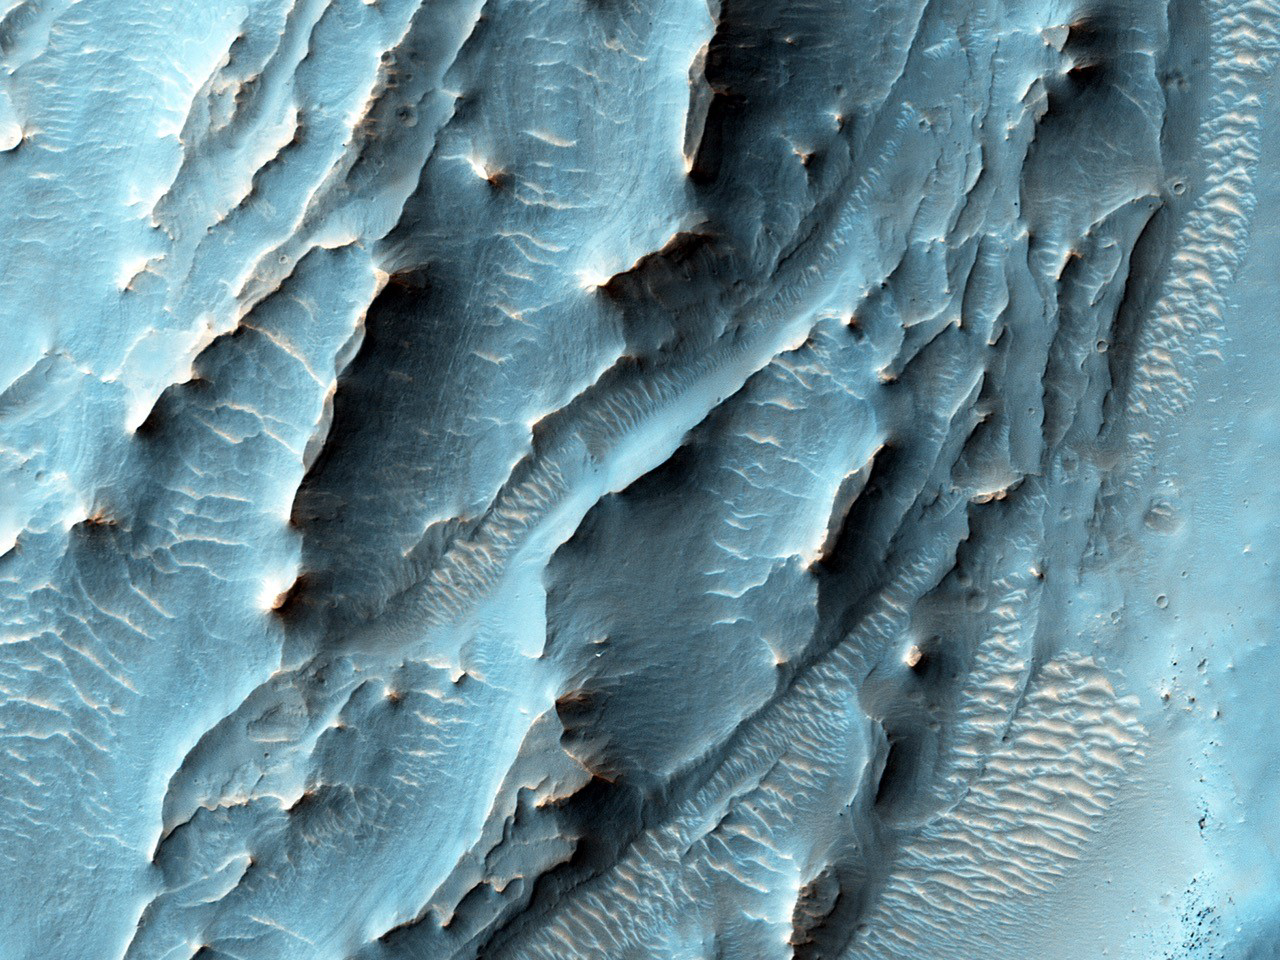

For a Decade Orbiting Mars: One Recent View

NASA’s Mars Reconnaissance Orbiter, nearing the 10th anniversary of its arrival at Mars, used its High Resolution Imaging Science Experiment (HiRISE) camera to obtain this view of an area with unusual texture on the southern floor of Gale Crater.

This area shown hosts many distinctive landforms in a different part of Gale Crater from where NASA’s Curiosity rover is working. This view spans about half a mile or one kilometer across, with north toward the top. It shows about half of the floor area of a small crater lying within Gale Crater, which is 96 miles (154 kilometers) in diameter. An enigmatic deposit appears to have flowed into the small crater from the south.

The location of the site in this image is 6.2 degrees south latitude, 137.7 degrees east latitude. The image is an excerpt from HiRISE observation ESP_043961_1740, taken on Dec. 12, 2015. Other image products from this observation are available at http://hirise.lpl.arizona.edu/ESP_043961_1740.

HiRISE is one of six instruments on the Mars Reconnaissance Orbiter. The University of Arizona, Tucson, operates HiRISE, which was built by Ball Aerospace & Technologies Corp., Boulder, Colorado. NASA’s Jet Propulsion Laboratory, a division of the California Institute of Technology in Pasadena, manages the Mars Reconnaissance Orbiter Project for NASA’s Science Mission Directorate, Washington. Lockheed Martin Space Systems, Denver, built the orbiter and collaborates with JPL to operate it.

Credit: NASA/JPL-Caltech/Univ. of Arizona